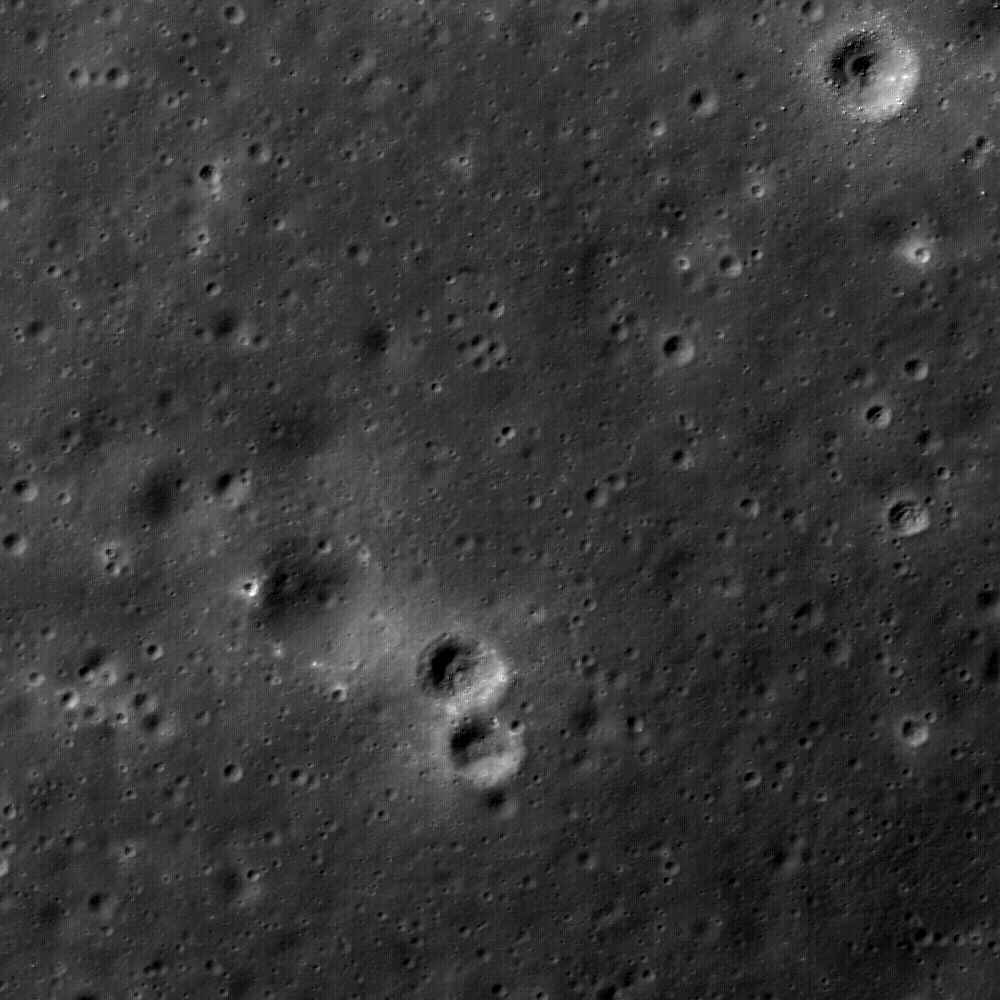

Lunar Swirls at the Mare Ingenii

Close-up image of the Mare Ingenii Constellation Region of Interest. Mare Ingenii is one of the few mare basalt deposits on the farside of the Moon. What makes Mare Ingenii even more unique is that it contains one of the most rare and strange geological features on the Moon: lunar swirls.

Lunar swirls are bright markings found on both mare and highland portions of the Moon. They appear as high albedo swirls and patches. They have no topography, as they are only surficial in nature. Swirls range in size from meters to tens of kilometers in length. The swirls are commonly found antipodal to huge young impact basins: Orientale, Imbrium and Crisium, but also within the large basins at Mare Ingenii, near the Airy Crater, and at Mare Moscoviense. They are accompanied by relatively high magnetic anomalies, which is surprising for a planetary body that does not, and may never have had, an active core dynamo with which to generate a magnetic field. The shapes of the swirls hint at a magnetic origin. Image width is 800 meters (875 yards). [LROC-NAC M105795162R].

NASA’s Goddard Space Flight Center built and manages the mission for the Exploration Systems Mission Directorate at NASA Headquarters in Washington. The Lunar Reconnaissance Orbiter Camera was designed to acquire data for landing site certification and to conduct polar illumination studies and global mapping. Operated by Arizona State University, LROC consists of a pair of narrow-angle cameras (NAC) and a single wide-angle camera (WAC). The mission is expected to return over 70 terabytes of image data.

Credit: NASA/GSFC/Arizona State University